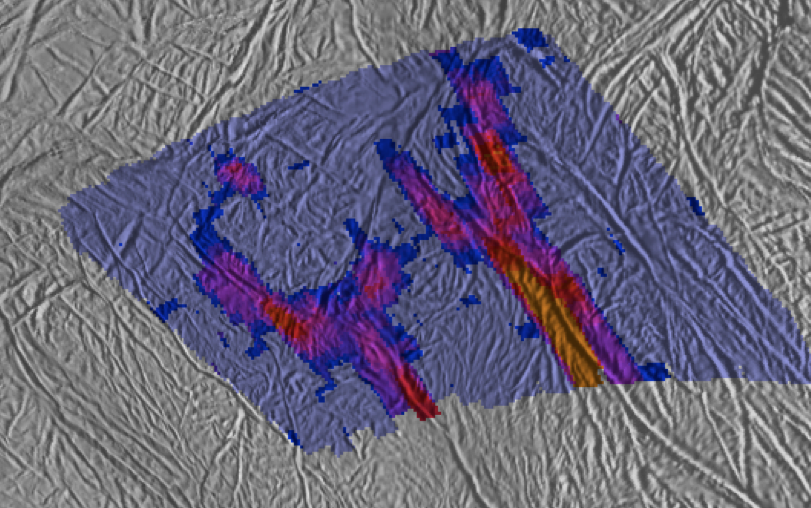

Tiger Stripe Split Ends

This image shows a high-resolution heat intensity map of part of the south polar region of Saturn’s moon Enceladus, made from data obtained by NASA’s Cassini spacecraft.

The map reveals never-before-seen details of warm fractures that branch off like split ends from the ends of the main trenches of two “tiger stripes.” The features nicknamed “tiger stripes” are long fissures that spray water vapor and icy particles. These two fissures, Cairo Sulcus (left) and Alexandria Sulcus (right), extend to the lower right, off the bottom of the image. The map also shows an intriguing isolated warm spot, shown in purple-red in the upper left of the image, that is separated from other active fissures.

The thermal data came from Cassini’s composite infrared spectrometer during an Aug. 13, 2010, flyby of Enceladus. Scientists overlaid the data on a background map of that region made from Cassini images taken in July 2005. The intensity of thermal radiation, measured at wavelengths from 12 to 16 microns, is color-coded, with dark blue, purple, red and orange denoting progressively more intense radiation, due to higher temperatures and/or larger expanses of warm material. The pale blue color indicates regions that were mapped but that were too cold to emit significant radiation. Alignment of the thermal map with the underlying base map is approximate. The map shows a region approximately 130 kilometers (80 miles) across.

These data were obtained as winter darkness began to engulf the south polar region of Enceladus. Away from the warm tiger stripes, which reach temperatures up to 190 Kelvin (minus 120 degrees Fahrenheit), Cassini measured surface temperatures near Enceladus’ south pole as low as 52 Kelvin (minus 365 degrees Fahrenheit), and still colder temperatures are expected as winter advances. Scientists are still analyzing the data to calculate a temperature for the cross-cutting fractures and the isolated warm spot.

The Cassini-Huygens mission is a cooperative project of NASA, the European Space Agency and the Italian Space Agency. The Jet Propulsion Laboratory, a division of the California Institute of Technology in Pasadena, manages the mission for NASA’s Science Mission Directorate, Washington, D.C. The Cassini orbiter and its two onboard cameras were designed, developed and assembled at JPL. The imaging operations center is based at the Space Science Institute in Boulder, Colo. The composite infrared spectrometer team is based at NASA’s Goddard Space Flight Center, Greenbelt, Md., where the instrument was built.

Credit: NASA/JPL/GSFC/SWRI/SSI